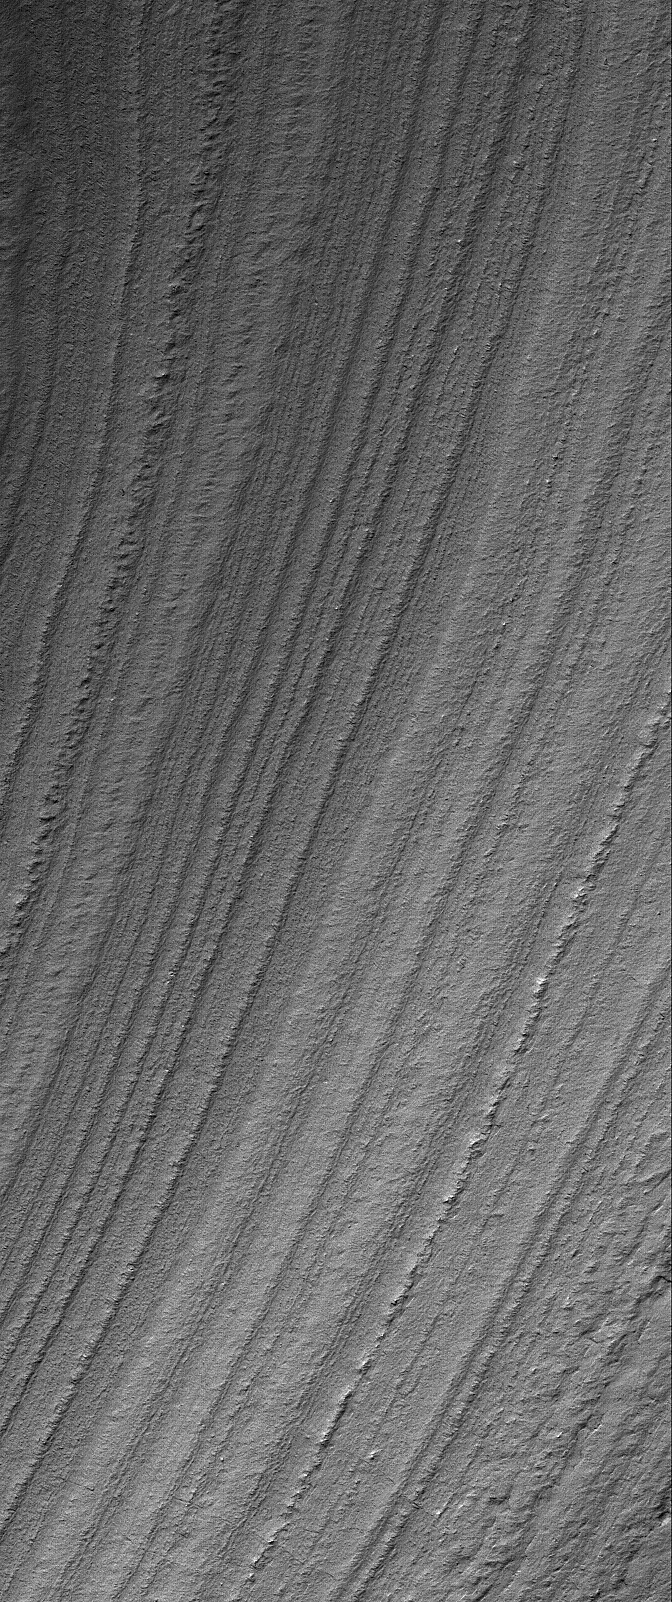

Repetition

12 March 2006
This Mars Global Surveyor (MGS) Mars Orbiter Camera (MOC) image shows a mid-summer view of layered terrain in the south polar region of Mars. The general hypothesis that has been around since the Mariner missions to Mars in the late 1960s and early 1970s is that the layered material in the polar regions is composed of some combination of dust and ice in unknown proportions. Alternatively, the layers might be ancient sedimentary rock, perhaps protected from erosion by millennia of seasonal ice caps covering the region for, roughly, half a Mars year.

Location near: 80.1°S, 259.7°W
Image width: ~3 km (~1.9 mi)
Illumination from: upper left
Season: Southern Summer

Credit: NASA/JPL/Malin Space Science Systems